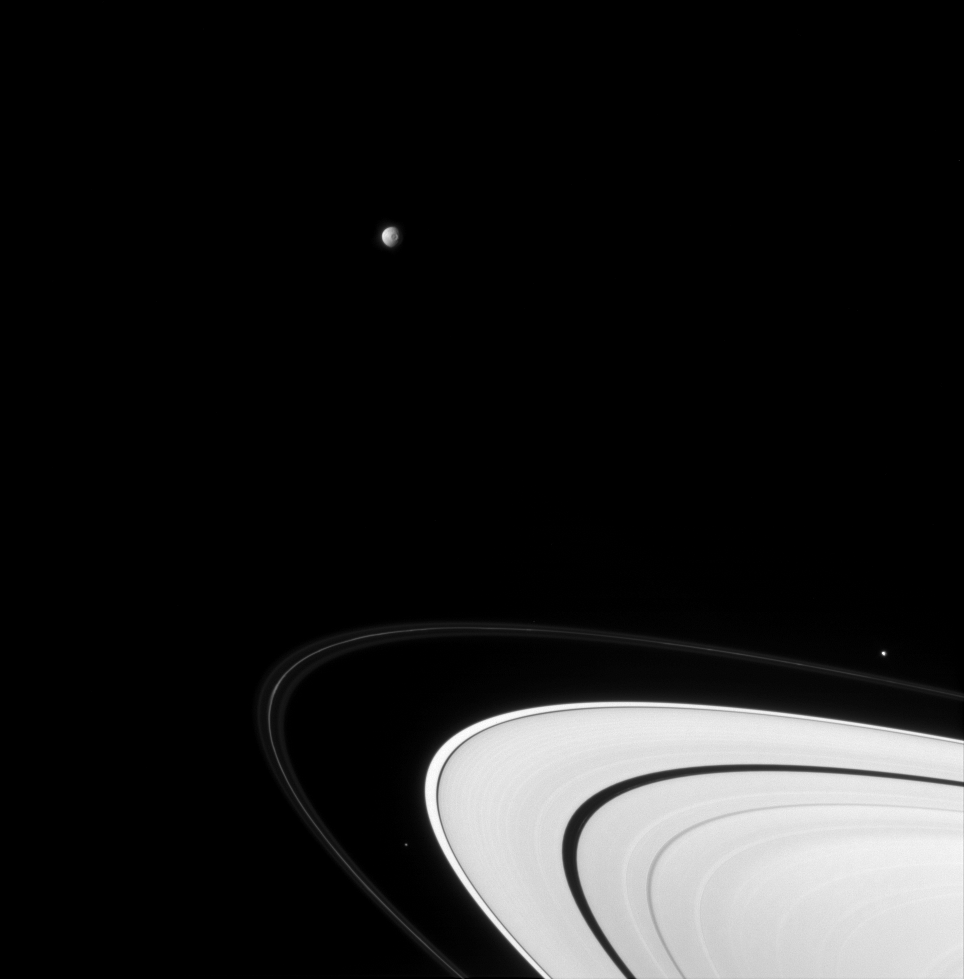

Moon Harvest

Three of Saturn’s brood hurtle around the vast icy disk of its rings.

Mimas (397 kilometers, or 247 miles across) hangs at the top of this view, with its large crater Herschel in view; Pandora (84 kilometers, or 52 miles across) lies outside the narrow F ring at right; and centered between the F and A rings at bottom is little Atlas (32 kilometers, or 20 miles across).

This view looks toward the sunlit side of the rings from about 5 degrees below the ringplane.

The image was taken in visible light with the Cassini spacecraft narrow-angle camera on Sept. 19, 2007. The view was acquired at a distance of approximately 3.2 million kilometers (2 million miles) from Mimas, on which the image scale is 19 kilometers (12 miles) per pixel.

The Cassini-Huygens mission is a cooperative project of NASA, the European Space Agency and the Italian Space Agency. The Jet Propulsion Laboratory, a division of the California Institute of Technology in Pasadena, manages the mission for NASA’s Science Mission Directorate, Washington, D.C. The Cassini orbiter and its two onboard cameras were designed, developed and assembled at JPL. The imaging operations center is based at the Space Science Institute in Boulder, Colo.

Credit: NASA/JPL/Space Science Institute